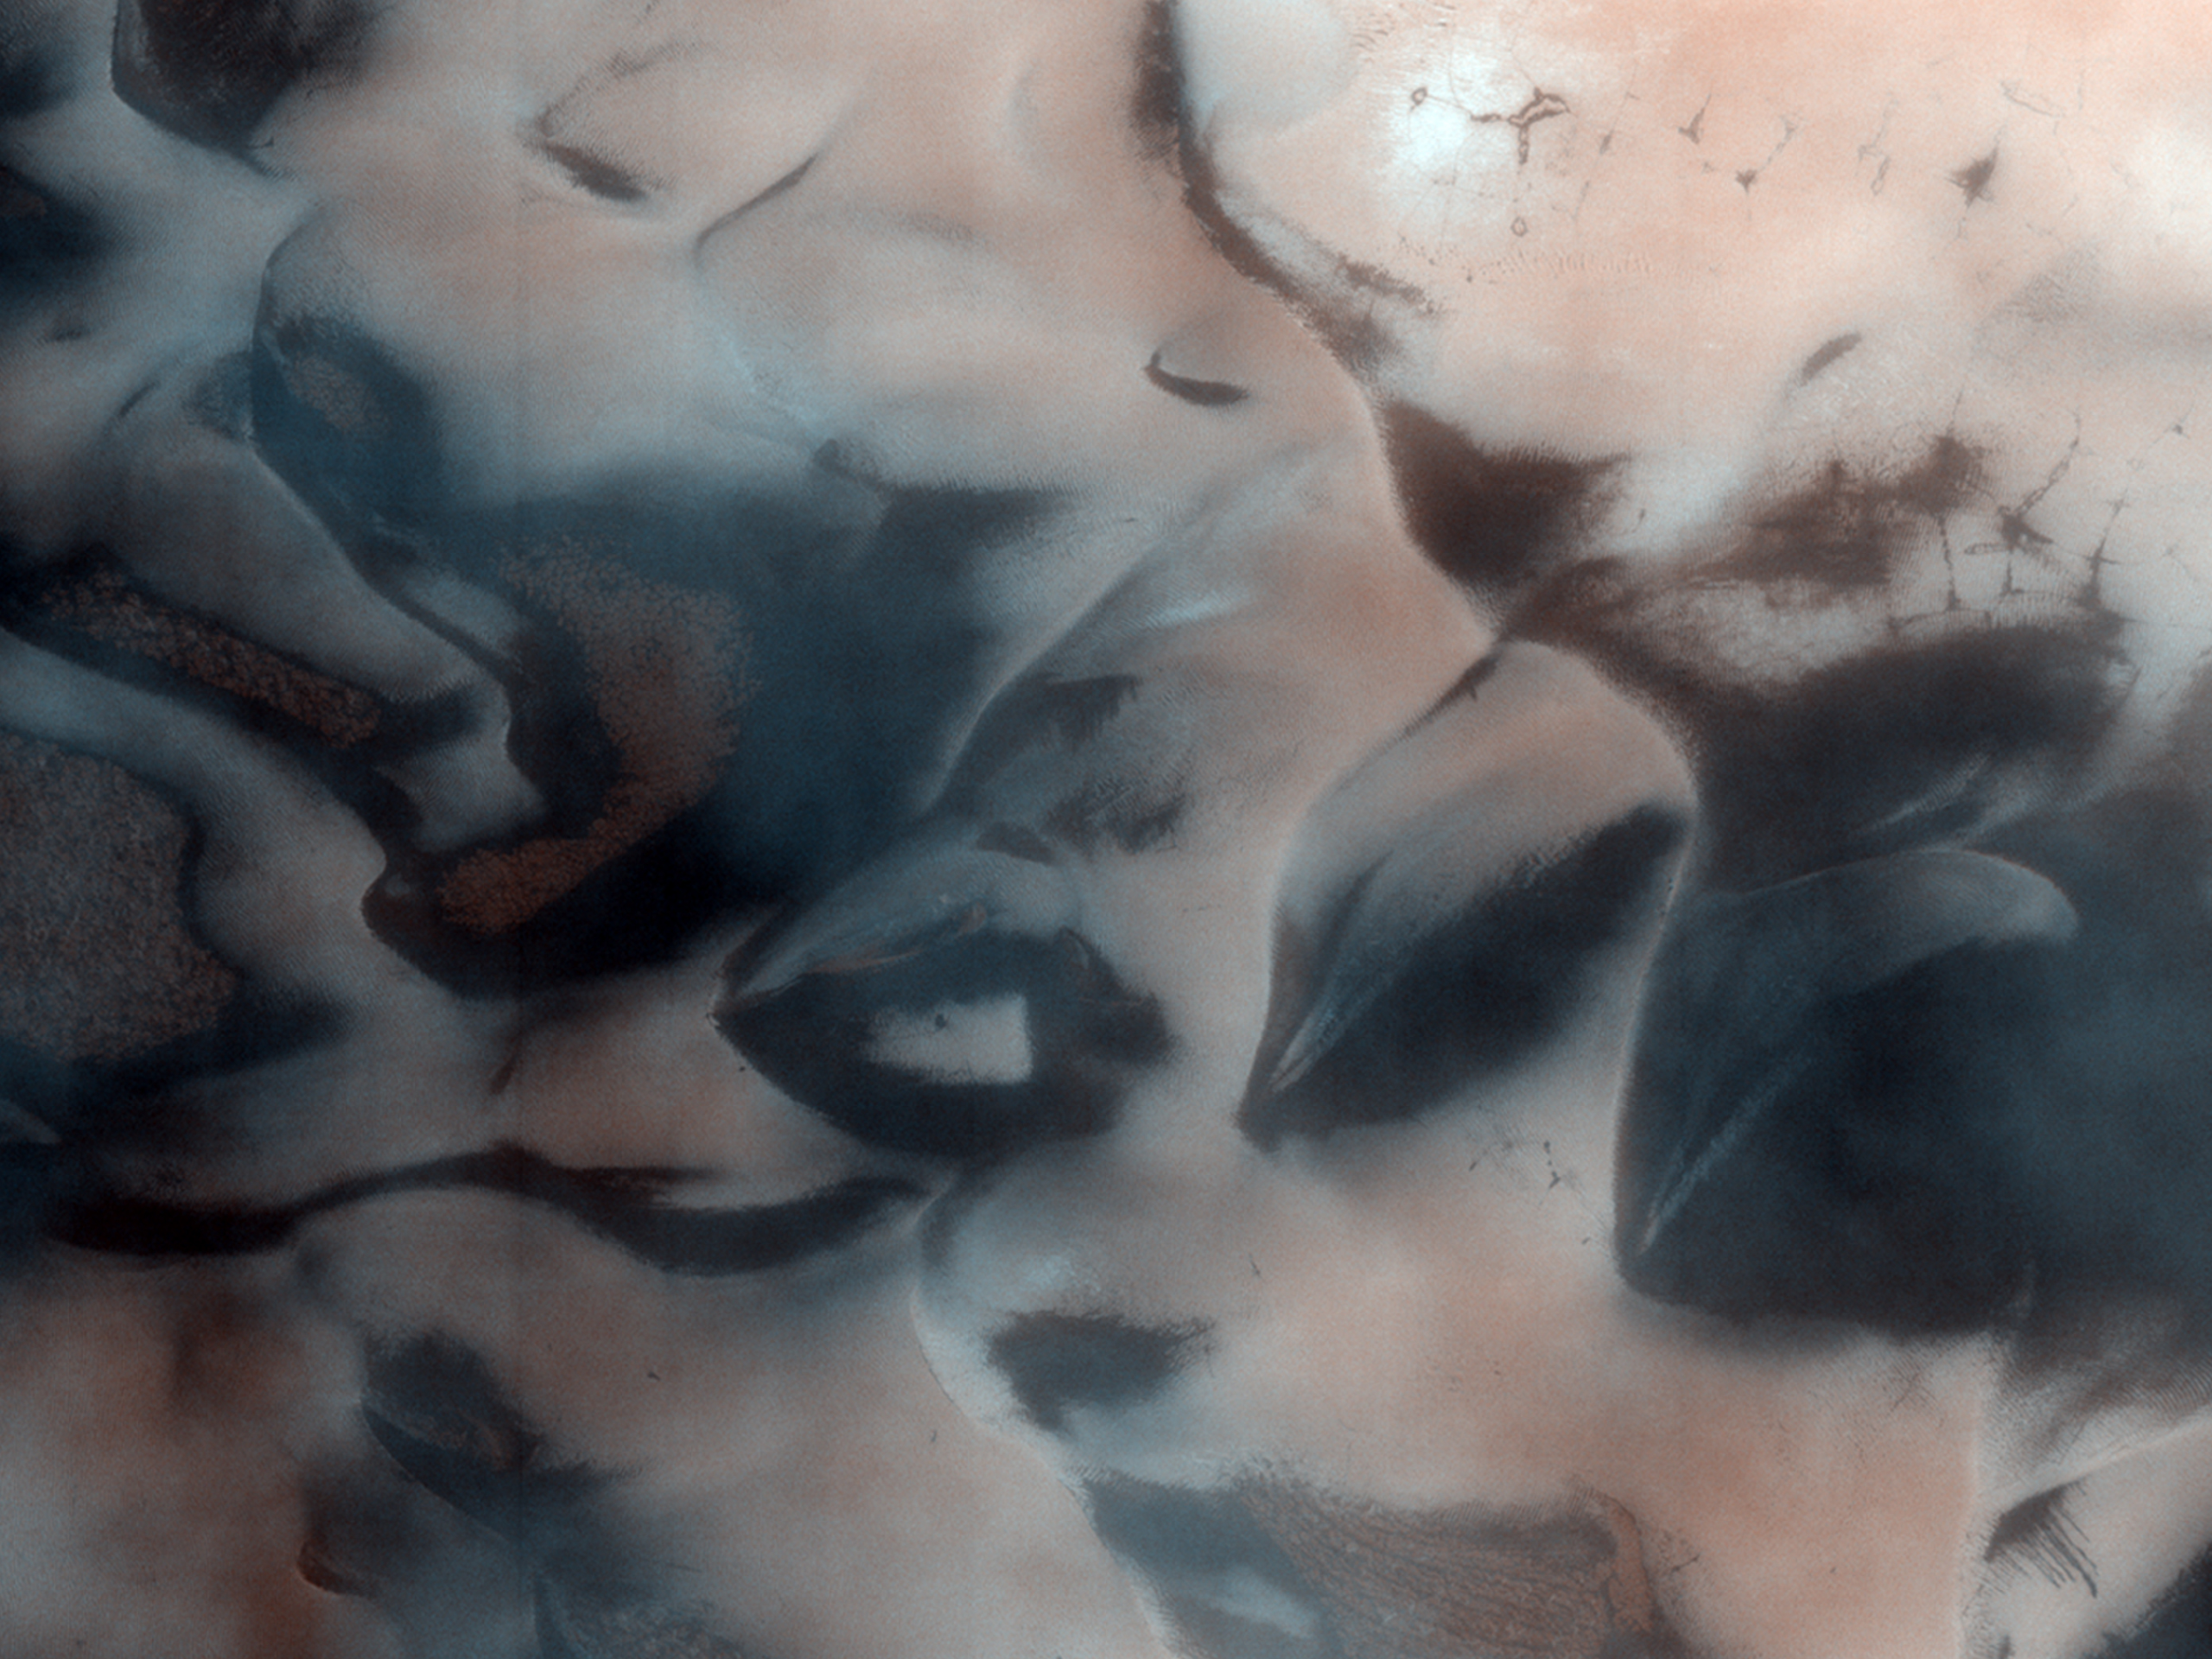

Polygons, Crater Layers, and Defrosting Dunes

The north polar region of Mars is surrounded by a large sea of dark sand dunes that become covered by seasonal carbon dioxide frost. As the northern hemisphere begins to warm in the spring, the frozen carbon dioxide changes from a solid to a gas. The wind blows from an east-northeasterly direction and leaves dark streaks behind (exposed basalt) from the evaporating carbon dioxide. This image displays defrosting sand dunes in an unnamed crater.

The High Resolution Imaging Science Experiment, which took this image, is the most powerful telescopic camera ever sent to another planet.

NASA’s Jet Propulsion Laboratory, a division of the California Institute of Technology in Pasadena, manages the Mars Reconnaissance Orbiter for NASA’s Science Mission Directorate, Washington. Lockheed Martin Space Systems, Denver, is the prime contractor for the project and built the spacecraft. The High Resolution Imaging Science Experiment is operated by the University of Arizona, Tucson, and the instrument was built by Ball Aerospace & Technologies Corp., Boulder, Colo.

Credit: NASA/JPL/University of Arizona